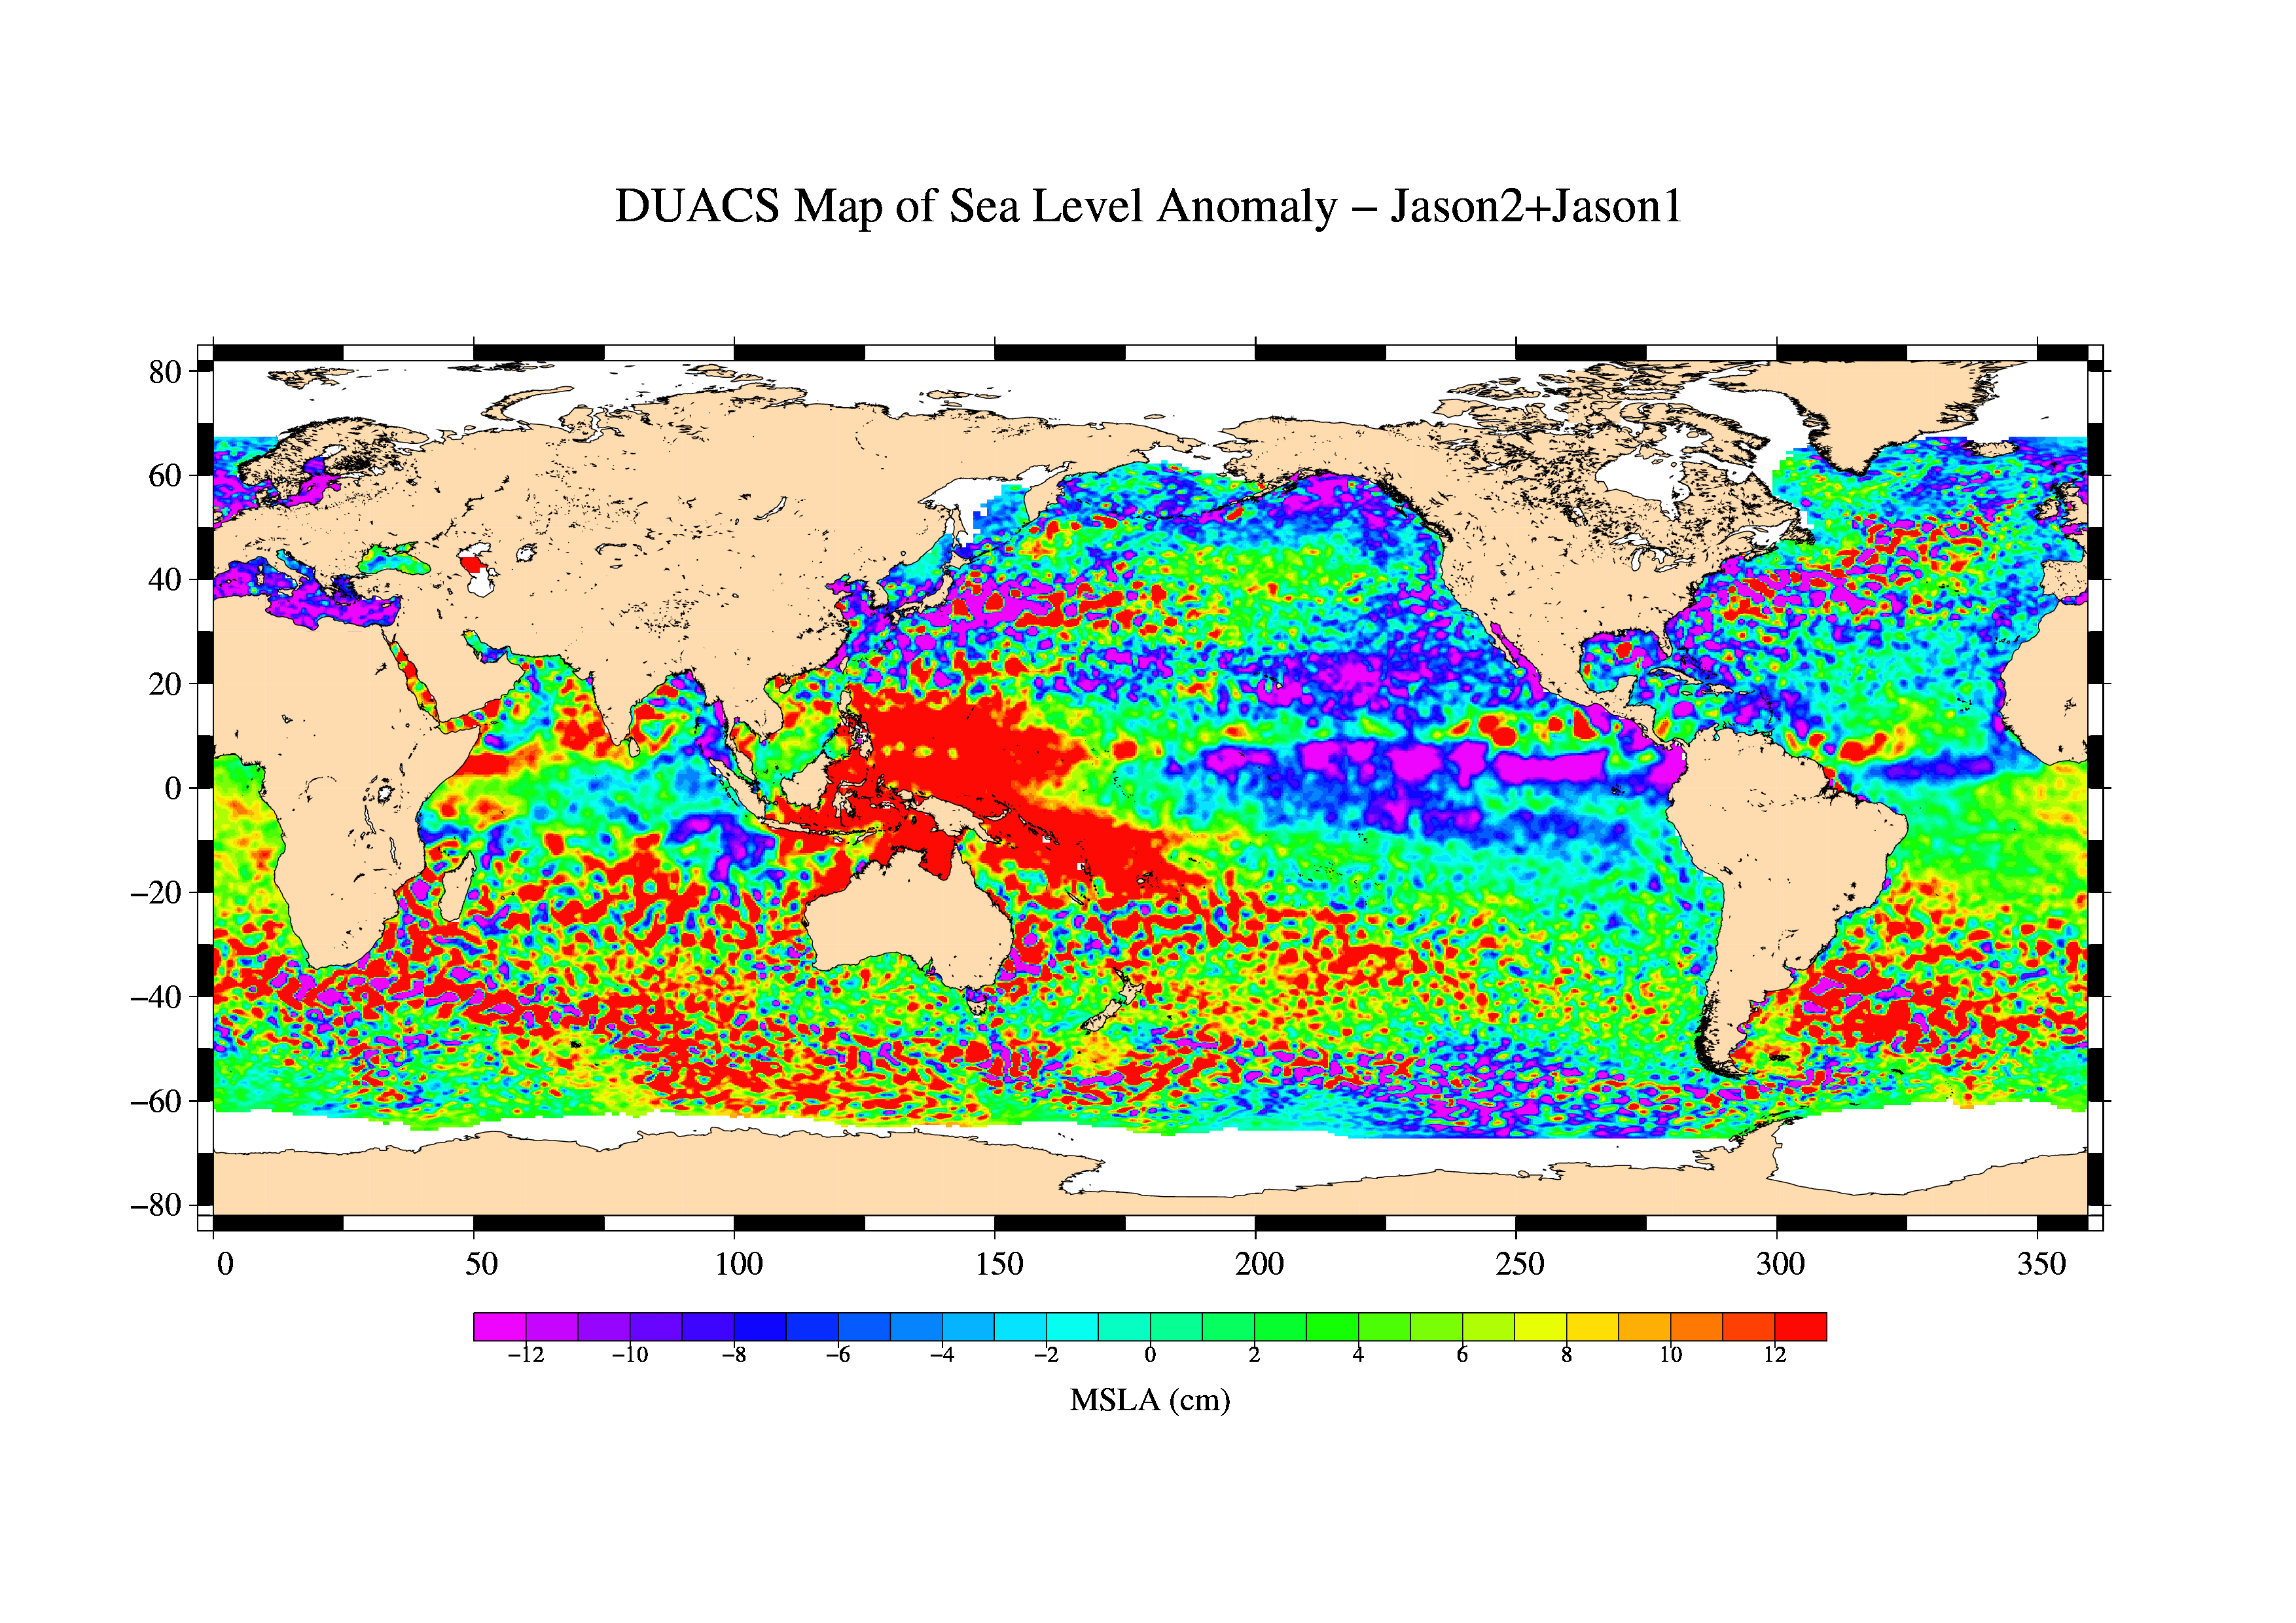

First Jason-1 and OSTM/Jason-2 Tandem Global View

This is the first global map of ocean surface topography produced with data from the new interleaved tandem mission of the Jason-1 and Ocean Surface Topography Mission (OSTM)/Jason-2 satellites.

In January 2009, Jason-1 was maneuvered into orbit on the opposite side of Earth from its successor, OSTM/Jason-2 satellite. It takes 10 days for the satellites to cover the globe and return to any one place over the ocean. So, in this new tandem configuration, Jason-1 flies over the same region of the ocean that OSTM/Jason-2 flew over five days earlier. Its ground tracks fall mid-way between those of Jason-2, which are about 315 kilometers (195 miles) apart at the equator.

Working together, the two spacecraft measure the surface topography of the ocean twice as often as would be possible with one satellite, and over a 10-day period, they return twice the amount of detailed measurements. Combining data from the two satellites makes it possible to map smaller, more rapidly changing features than one satellite could alone.

This image shows sea-level anomaly data from the first 14 days of the interleaved orbit of Jason-1 and OSTM/Jason-2, the period beginning on Feb. 20, 2009. An anomaly is a departure from a value averaged over a long period of time.

Red and yellow are regions where sea levels are higher than normal. Purple and dark blue show where sea levels are lower. A higher-than-normal sea surface is usually a sign of warm waters below, while lower sea levels indicate cooler than normal temperatures. The small-sized patches of highs and lows are ocean eddies, the storms of ocean weather that carry most of the energy of ocean circulation. These are not well observed with only one satellite.

Jason-1 is a joint mission of NASA and the French space agency, CNES. The U.S. portion of the Jason-1 mission is managed by JPL for NASA’s Science Mission Directorate, Washington, D.C.

OSTM/Jason 2 is an international endeavor with responsibility for satellite development and launch shared between NASA and CNES. The U.S. National Oceanic and Atmospheric Administration (NOAA) is responsible for satellite operations, and JPL is managing the mission for NASA. Data processing is being carried out by CNES, the European Organisation for the Exploitation of Meteorological Satellites (EUMETSAT) and NOAA.

Credit: NASA/JPL/CNES/CLS/DUACS